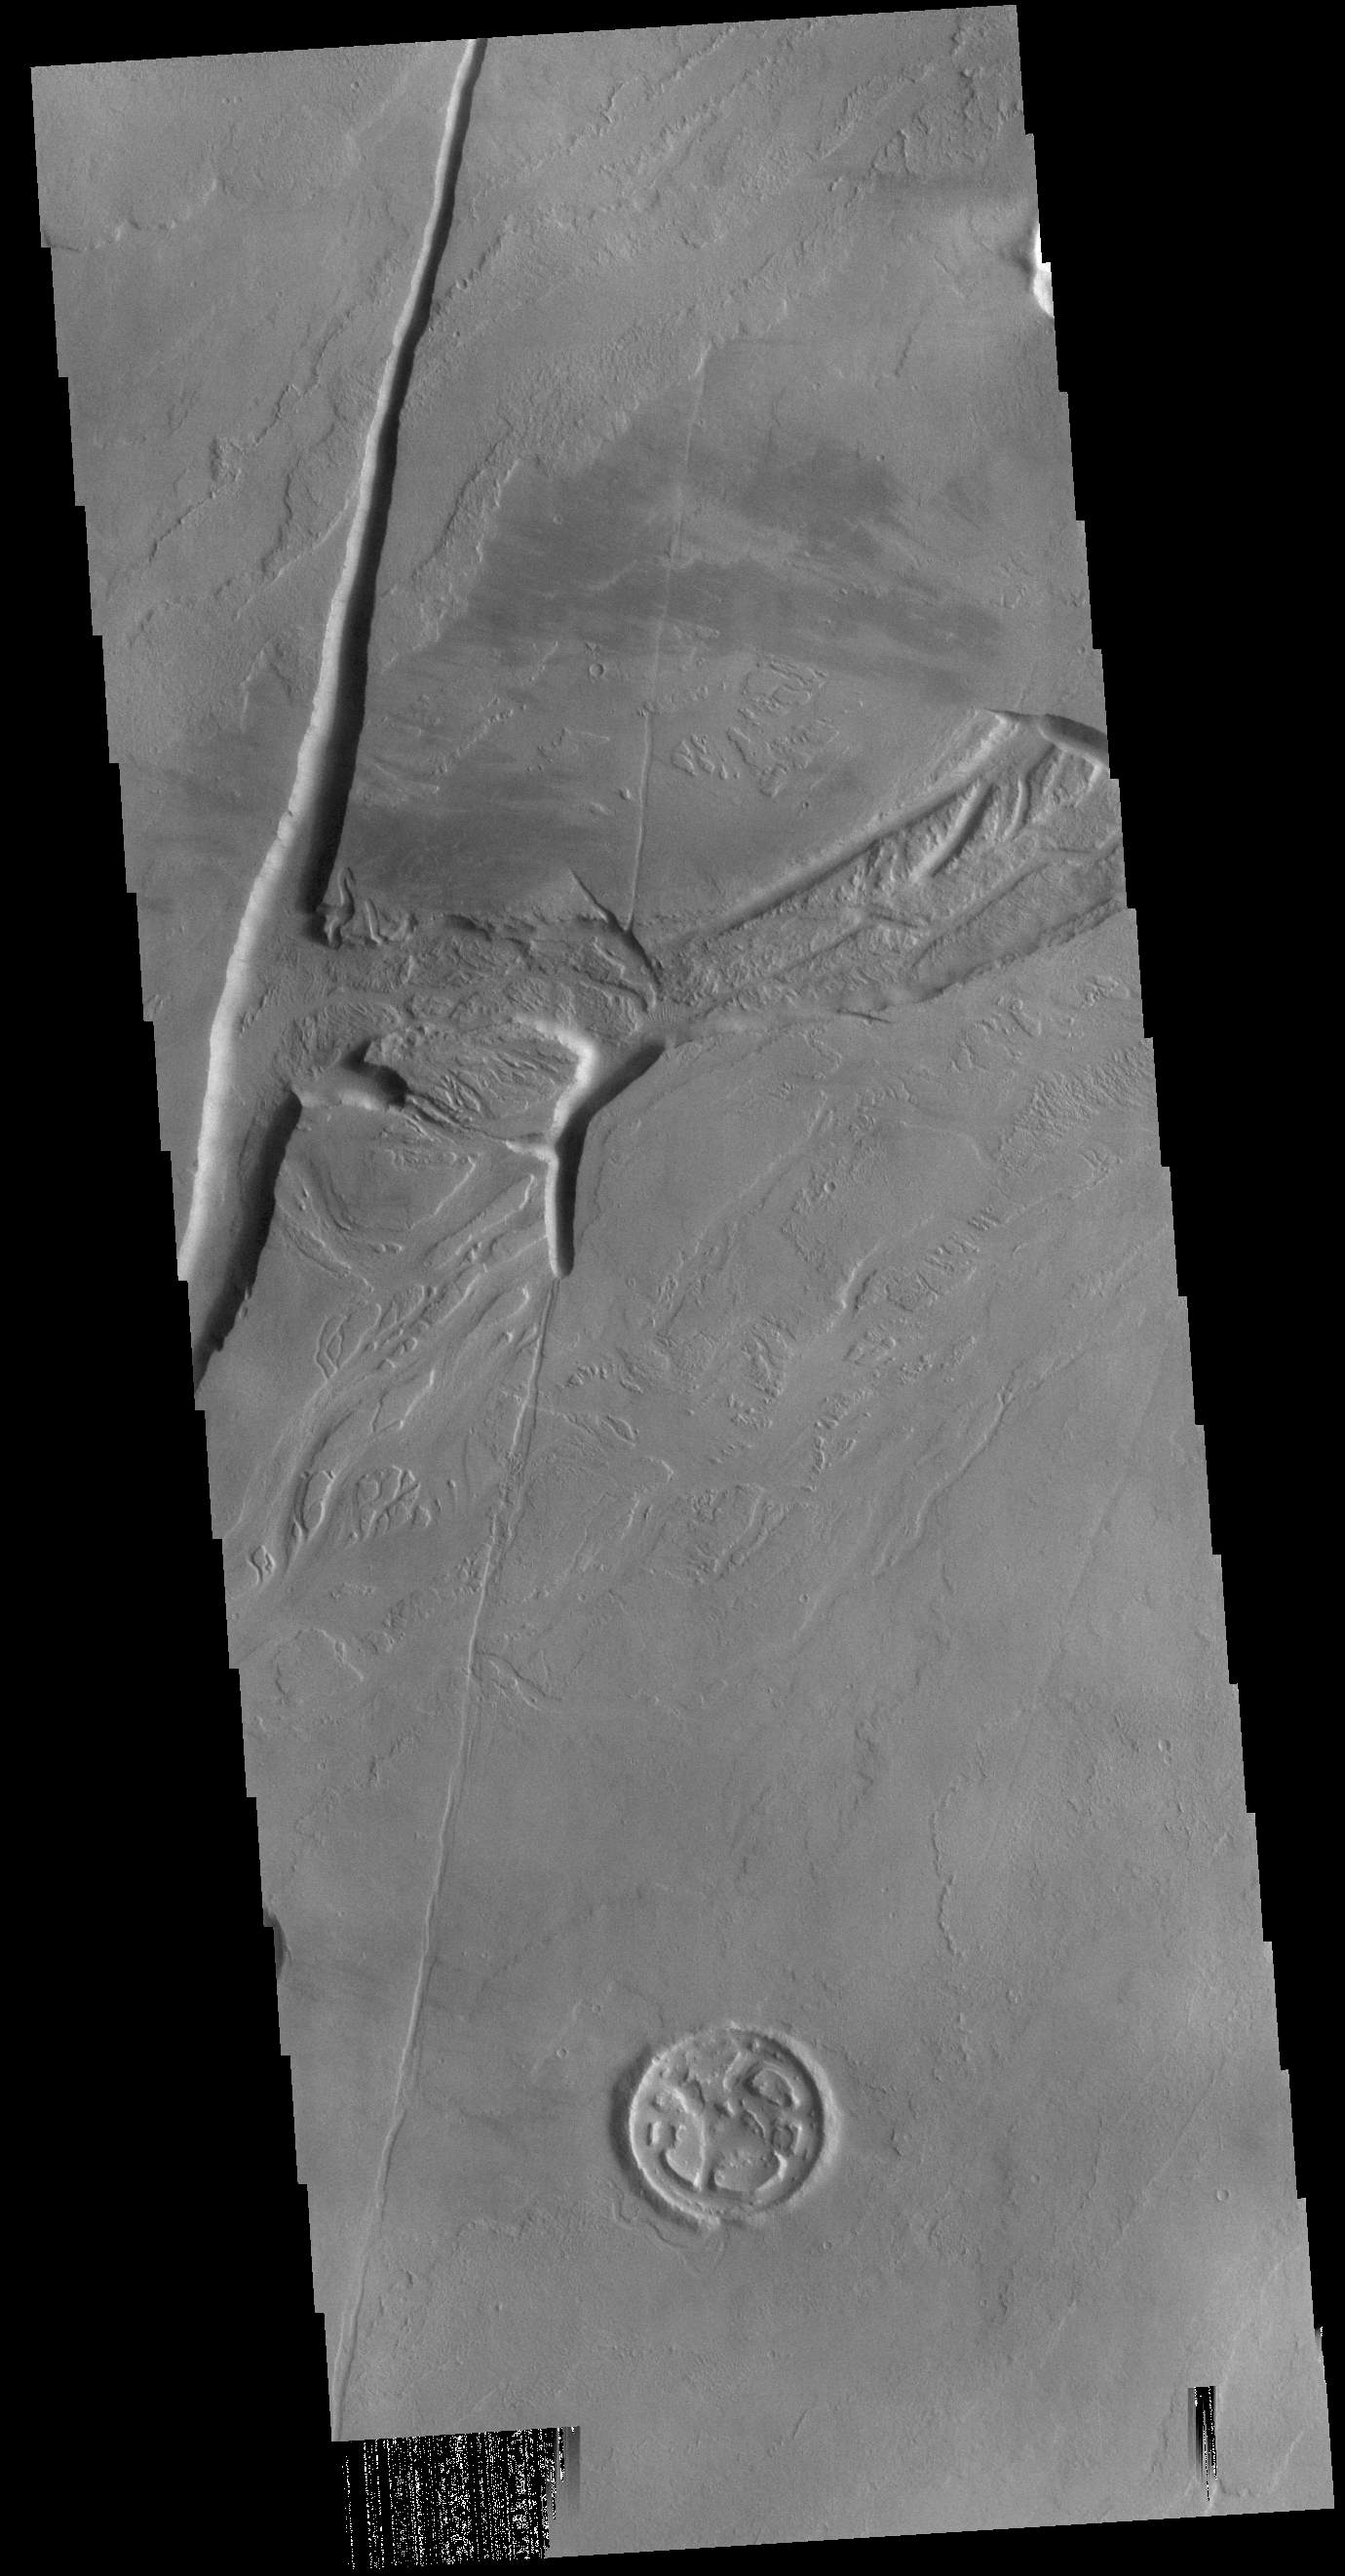

Olympica Fossae

Today’s VIS image shows a section of Olympica Fossae. Olympica Fossae is a complex channel located on the volcanic plains between Alba Mons and Olympus Mons. The sinuosity of the channels in the middle of the image indicates that these channels were created by liquid flow. In this case the location and other surface features point to lava rather than water as the liquid.

Credit: NASA/JPL-Caltech/ASU